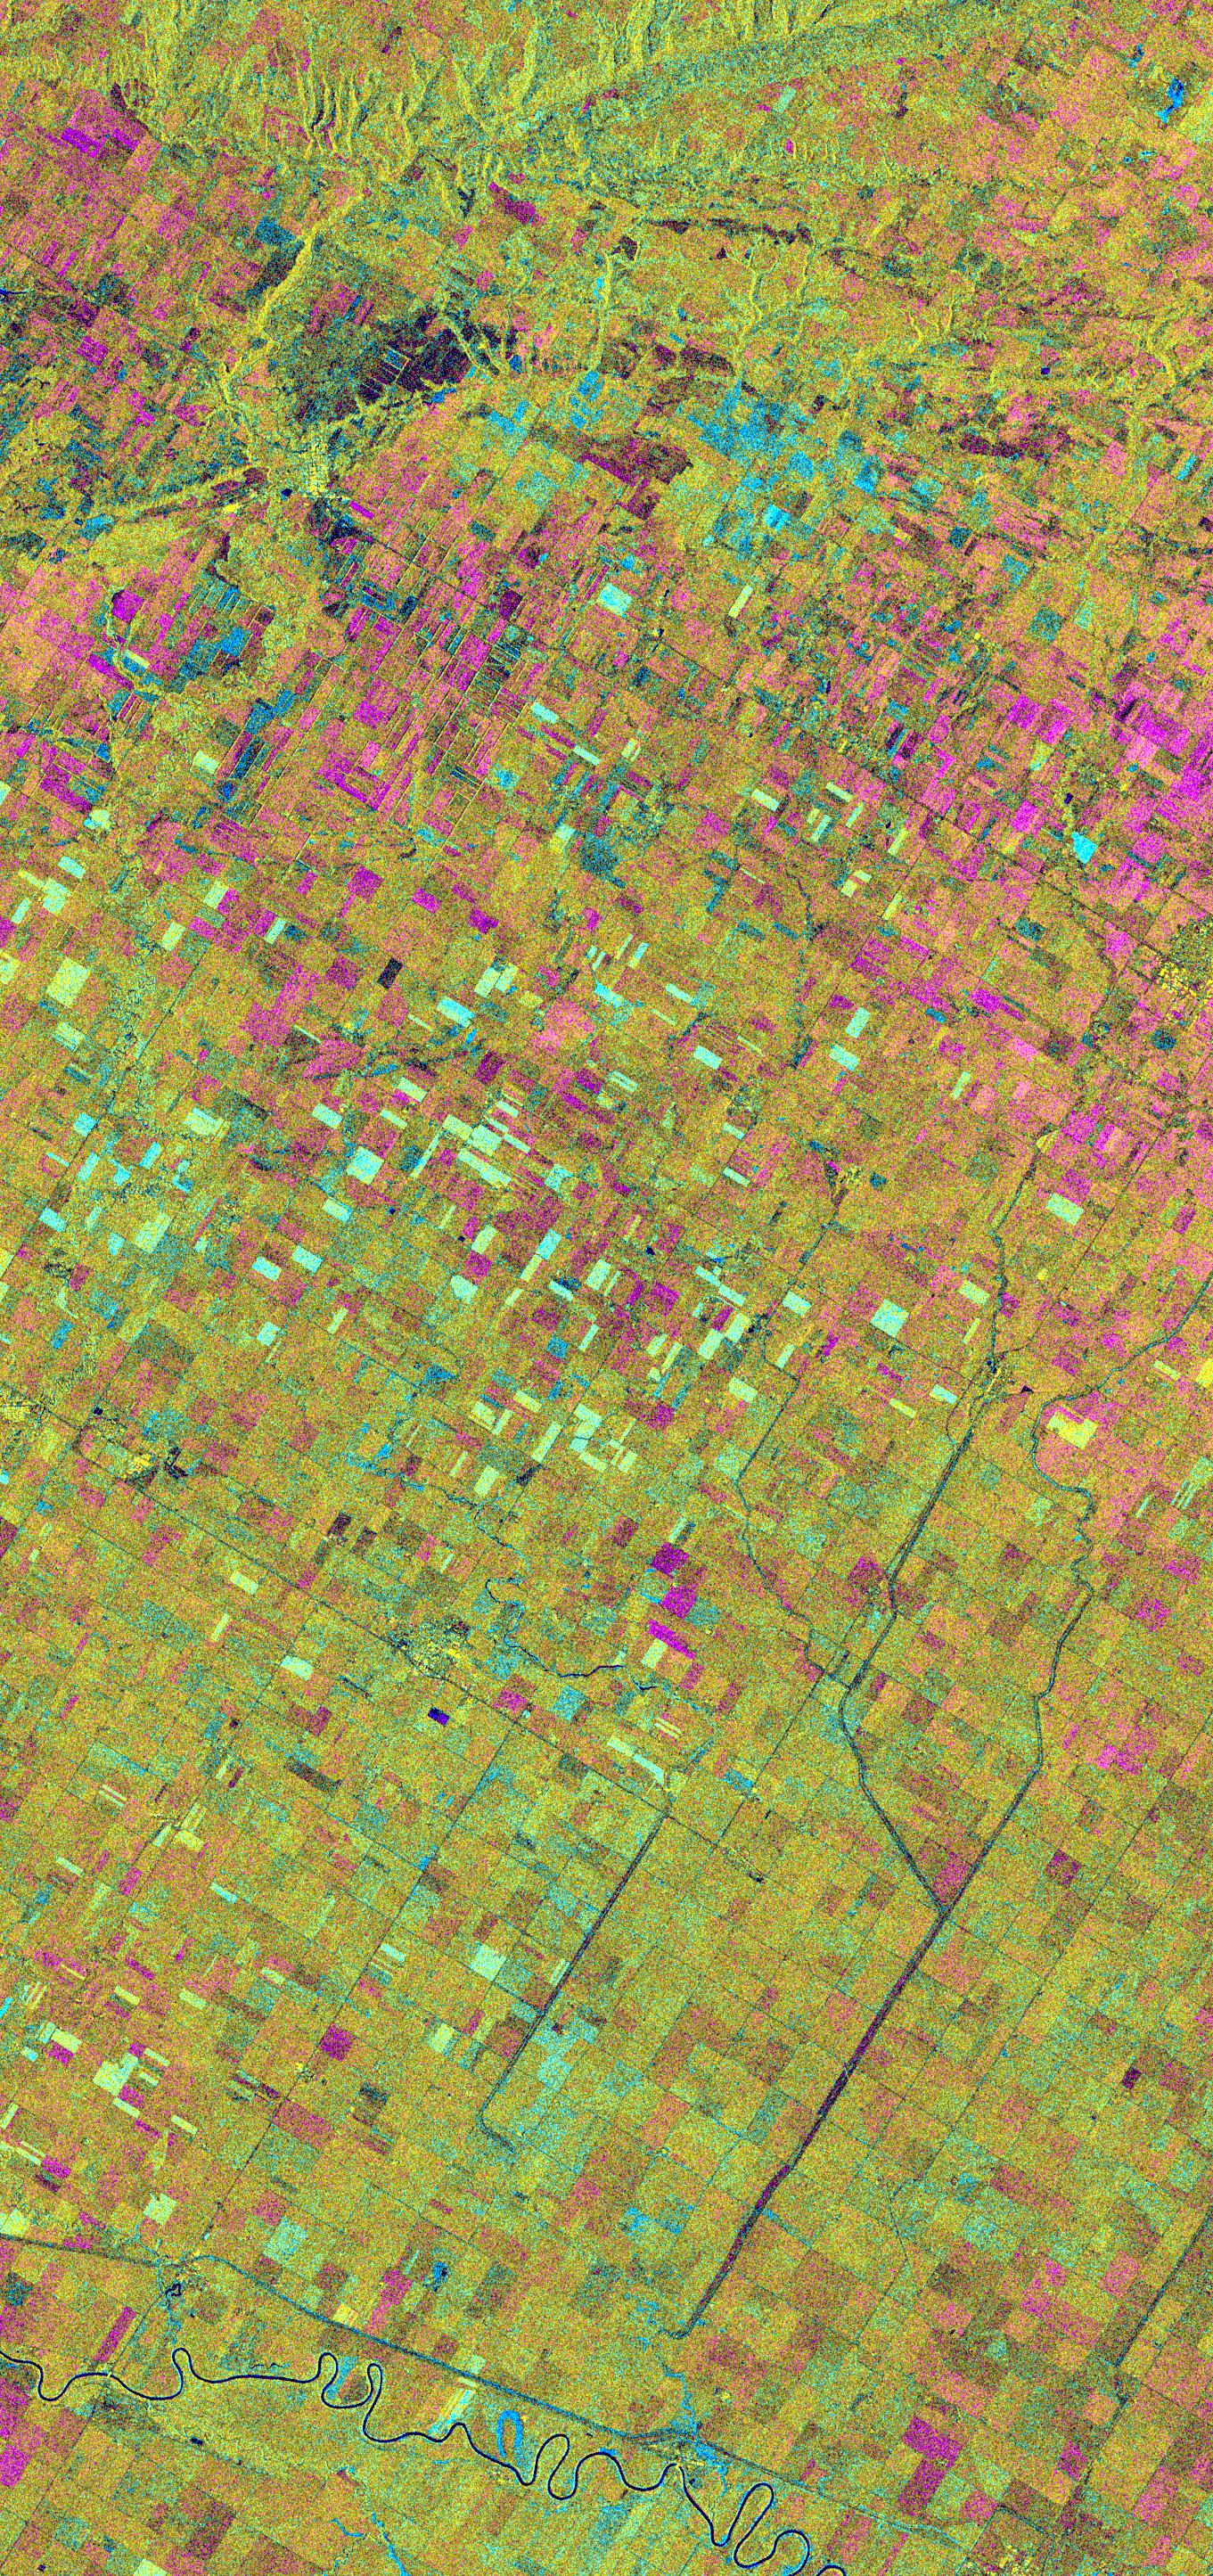

Space Radar Image of Altona, Manitoba, Canada

This is an X-band seasonal image of the Altona test site in Manitoba, Canada, about 80 kilometers (50 miles) south of Winnipeg. The image is centered at approximately 49 degrees north latitude and 97.5 degrees west longitude.

This image was acquired by the Spaceborne Imaging Radar-C and X-band Synthetic Aperture Radar (SIR-C/X-SAR) aboard the space shuttle Endeavour on April 11, 1994, during the first flight of the radar system, and on October 2, 1994, during the second flight of SIR-C/X-SAR. The image channels have the following color assignments: red represents data acquired on April 11, 1994; green represents data acquired on October 2, 1994; blue represents the ratio of the two data sets. The test site is located in the Red River Basin and is characterized by rich farmland where a variety of crops are grown, including wheat, barley, canola, corn, sunflowers and sugar beets. This SIR-C/X-SAR research site is applying radar remote sensing to study the characteristics of vegetation and soil moisture.

The seasonal comparison between the April and October 1994 data show the dramatic differences between surface conditions on the two dates. At the time of the April acquisition, almost all agricultural fields were bare and soil moisture levels were high. In October, however, soils were drier and while most crops had been harvested, some standing vegetation was still present. The areas which are cyan in color are dark in April and bright in October. These represent fields of standing biomass (amount of vegetation in a specified area) and the differences in brightness within these cyan fields represent differences in vegetation type. The very bright fields in October represent standing broadleaf crops such as corn, which had not yet been harvested. Other standing vegetation which has less biomass, such as hay and grain fields, are less bright. The magenta indicates bare soil surfaces which were wetter (brighter) in April than in October. The variations in brightness of the magenta indicate differences in the degree of soil moisture change and differences in surface roughness. This seasonal composite demonstrates the sensitivity of radar to changes in agricultural surface conditions such as soil moisture, tillage, cropping and harvesting.

Spaceborne Imaging Radar-C and X-band Synthetic Aperture Radar (SIR-C/X-SAR) is part of NASA’s Mission to Planet Earth. The radars illuminate Earth with microwaves, allowing detailed observations at any time, regardless of weather or sunlight conditions. SIR-C/X-SAR uses three microwave wavelengths: L-band (24 cm), C-band (6 cm) and X-band (3 cm). The multi-frequency data will be used by the international scientific community to better understand the global environment and how it is changing. The SIR-C/X-SAR data, complemented by aircraft and ground studies, will give scientists clearer insights into those environmental changes which are caused by nature and those changes which are induced by human activity.

SIR-C was developed by NASA’s Jet Propulsion Laboratory. X-SAR was developed by the Dornier and Alenia Spazio companies for the German space agency, Deutsche Agentur fuer Raumfahrtangelegenheiten (DARA), and the Italian space agency, Agenzia Spaziale Italiana (ASI), with the Deutsche Forschungsanstalt fuer Luft und Raumfahrt e.V.(DLR), the major partner in science, operations and data processing of X-SAR.

Credit: NASA/JPL